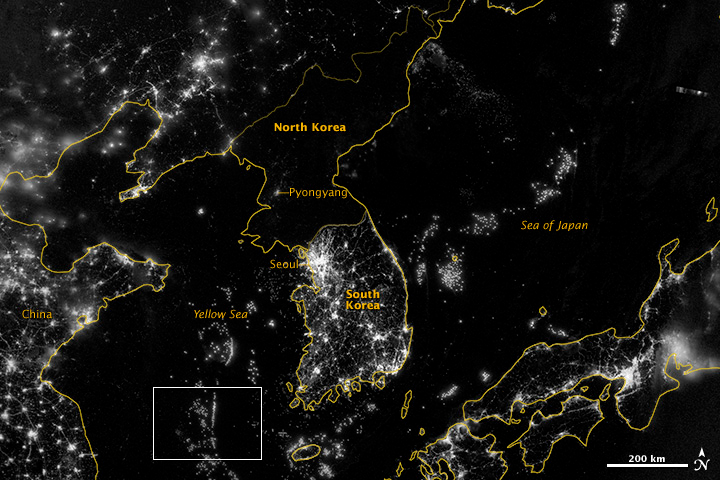

Korea and the Yellow Sea

NASA image acquired September 24, 2012 City lights at night are a fairly reliable indicator of where people live. But this isn’t always the case, and the Korean Peninsula shows why. As of July 2012, South Korea’s population was estimated at roughly 49 million people, and North Korea’s population was estimated at about half that number. But where South Korea is gleaming with city lights, North Korea has hardly any lights at all—just a faint glimmer around Pyongyang. On September 24, 2012, the Visible Infrared Imaging Radiometer Suite (VIIRS) on the Suomi NPP satellite captured this nighttime view of the Korean Peninsula. This imagery is from the VIIRS “day-night band,” which detects light in a range of wavelengths from green to near-infrared and uses filtering techniques to observe signals such as gas flares, auroras, wildfires, city lights, and reflected moonlight. The wide-area image shows the Korean Peninsula, parts of China and Japan, the Yellow Sea, and the Sea of Japan. The white inset box encloses an area showing ship lights in the Yellow Sea. Many of the ships form a line, as if assembling along a watery border. Following the 1953 armistice ending the Korean War, per-capita income in South Korea rose to about 17 times the per-capital income level of North Korea, according to the U.S. Central Intelligence Agency. Worldwide, South Korea ranks 12th in electricity production, and 10th in electricity consumption, per 2011 estimates. North Korea ranks 71st in electricity production, and 73rd in electricity consumption, per 2009 estimates. NASA Earth Observatory image by Jesse Allen and Robert Simmon, using VIIRS Day-Night Band data from the Suomi National Polar-orbiting Partnership. Suomi NPP is the result of a partnership between NASA, the National Oceanic and Atmospheric Administration, and the Department of Defense.

Credit: NASA Earth Observatory Click here